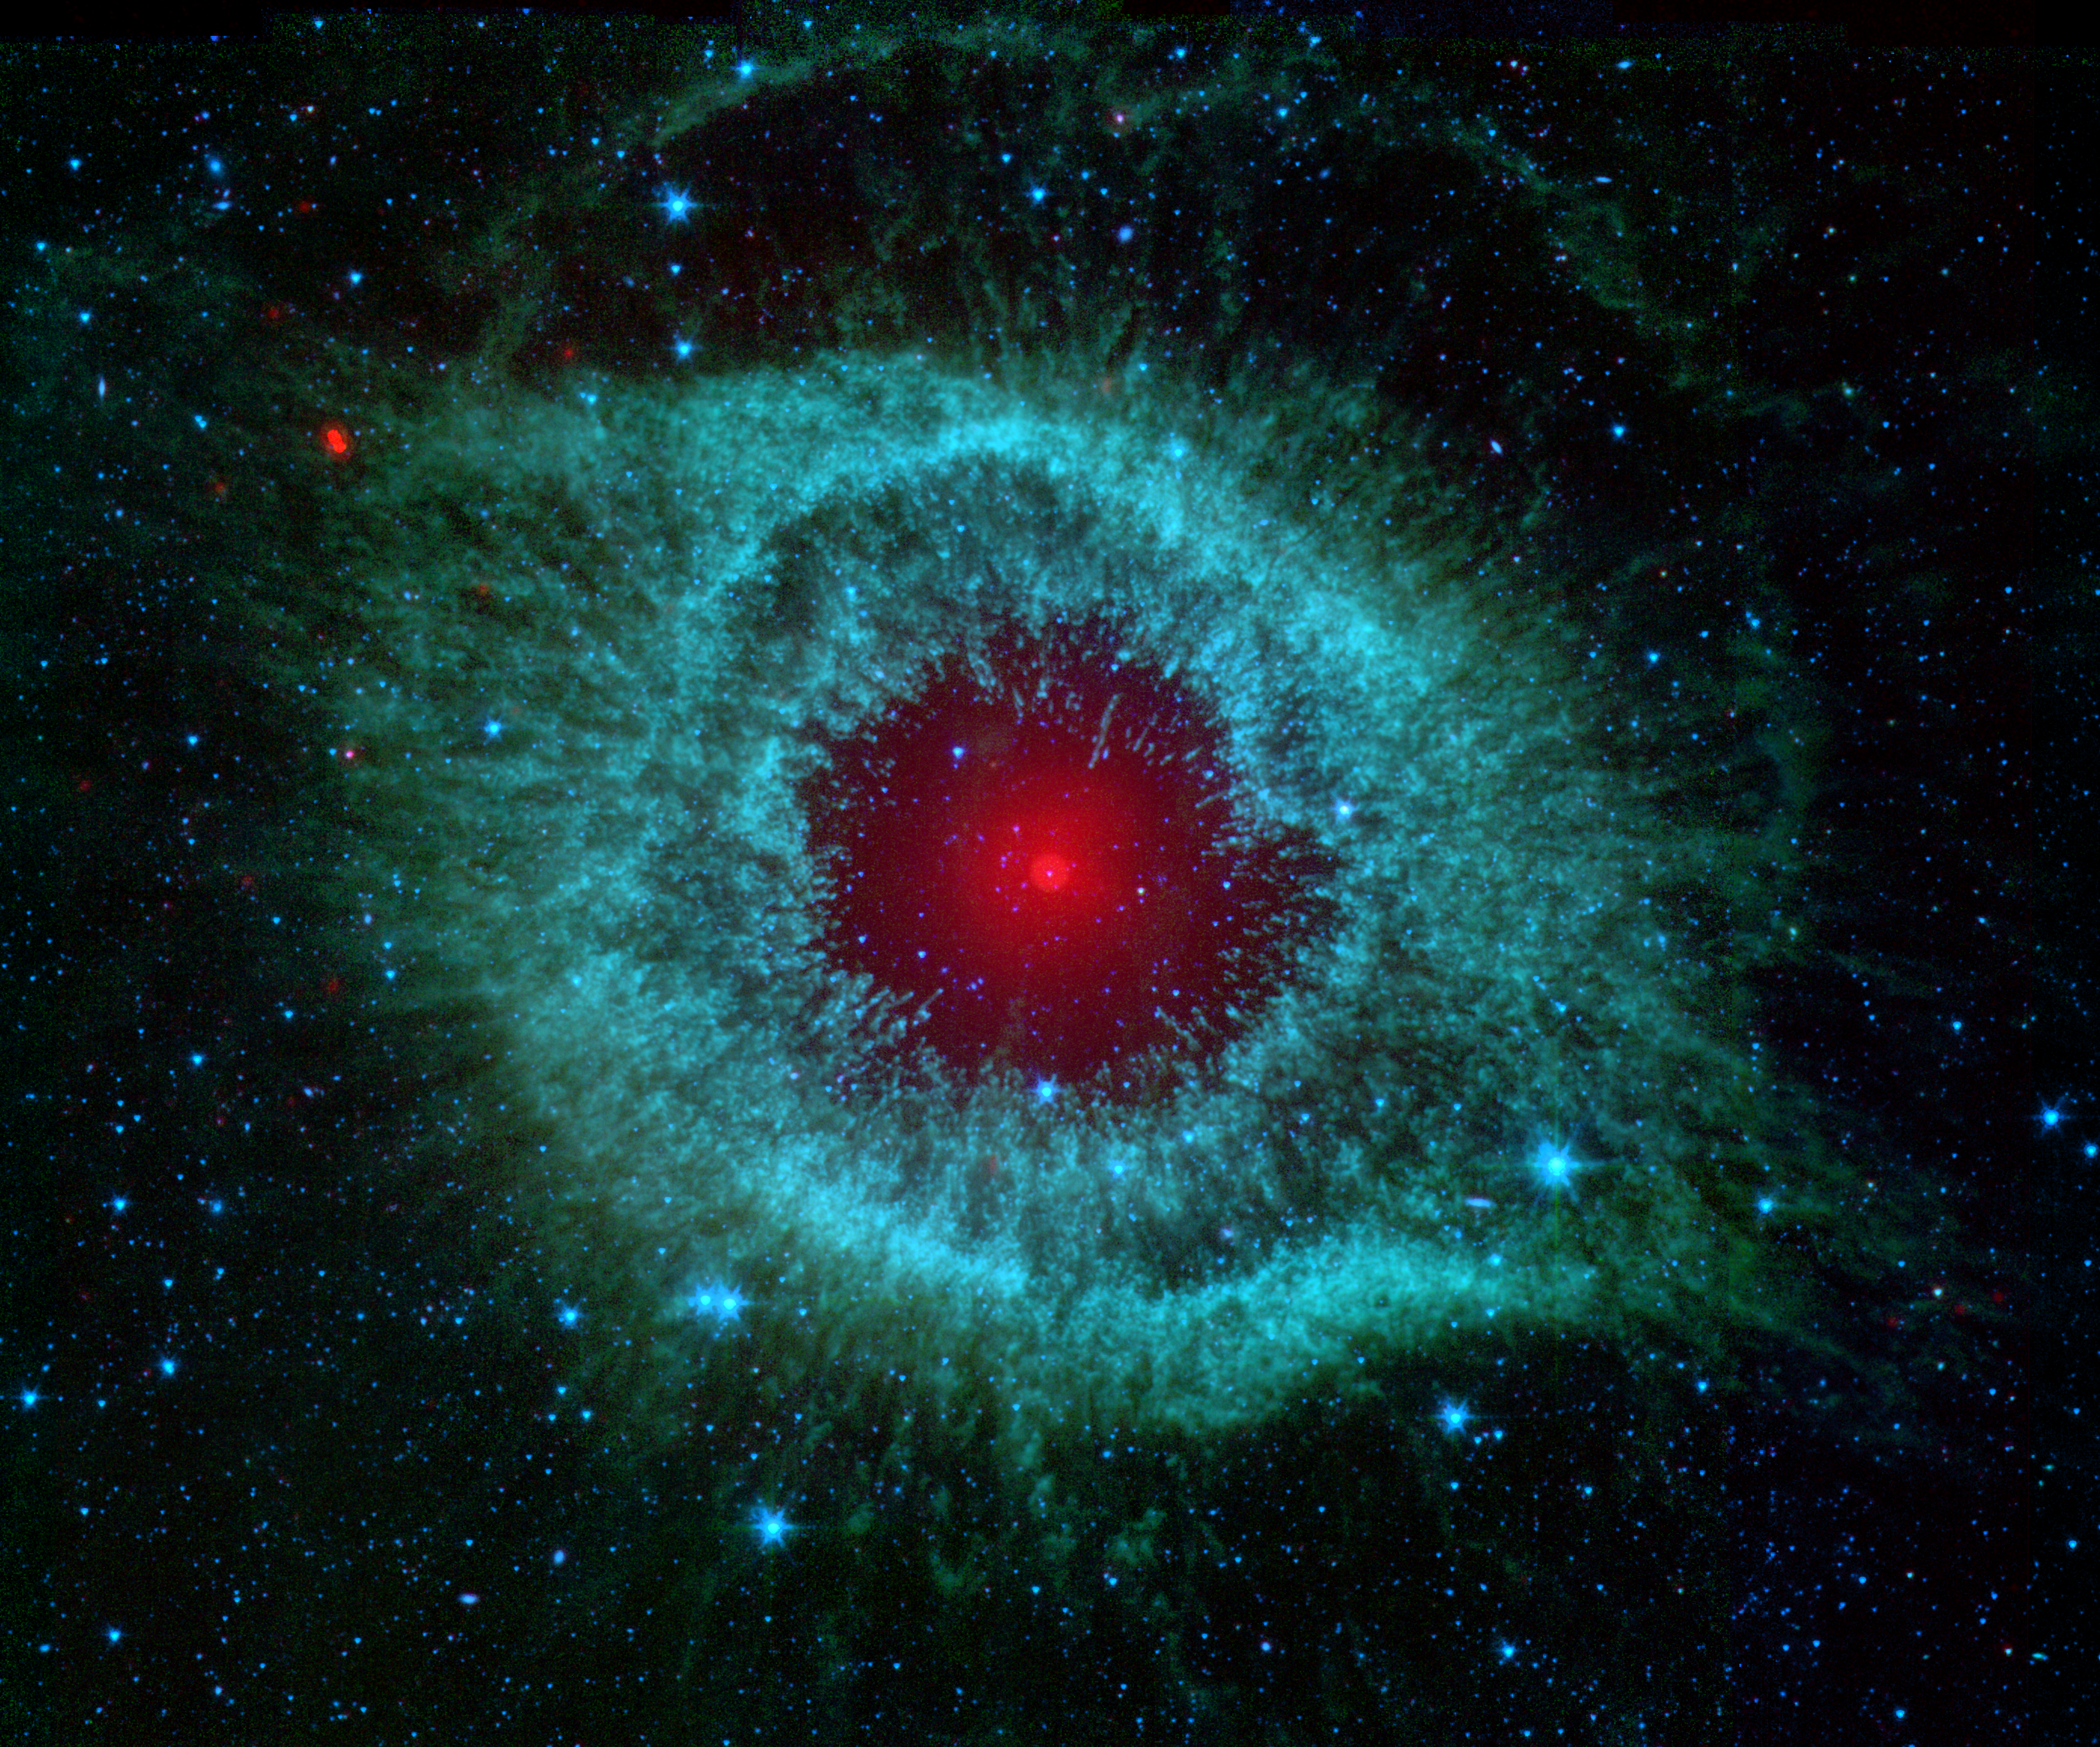

Comets Kick up Dust in Helix Nebula

This infrared image from NASA’s Spitzer Space Telescope shows the Helix nebula, a cosmic starlet often photographed by amateur astronomers for its vivid colors and eerie resemblance to a giant eye.

The nebula, located about 700 light-years away in the constellation Aquarius, belongs to a class of objects called planetary nebulae. Discovered in the 18th century, these colorful beauties were named for their resemblance to gas-giant planets like Jupiter.

Planetary nebulae are the remains of stars that once looked a lot like our sun. When sun-like stars die, they puff out their outer gaseous layers. These layers are heated by the hot core of the dead star, called a white dwarf, and shine with infrared and visible colors. Our own sun will blossom into a planetary nebula when it dies in about five billion years.

In Spitzer’s infrared view of the Helix nebula, the eye looks more like that of a green monster’s. Infrared light from the outer gaseous layers is represented in blues and greens. The white dwarf is visible as a tiny white dot in the center of the picture. The red color in the middle of the eye denotes the final layers of gas blown out when the star died.

The brighter red circle in the very center is the glow of a dusty disk circling the white dwarf (the disk itself is too small to be resolved). This dust, discovered by Spitzer’s infrared heat-seeking vision, was most likely kicked up by comets that survived the death of their star. Before the star died, its comets and possibly planets would have orbited the star in an orderly fashion. But when the star blew off its outer layers, the icy bodies and outer planets would have been tossed about and into each other, resulting in an ongoing cosmic dust storm. Any inner planets in the system would have burned up or been swallowed as their dying star expanded.

So far, the Helix nebula is one of only a few dead-star systems in which evidence for comet survivors has been found.

This image is made up of data from Spitzer’s infrared array camera and multiband imaging photometer. Blue shows infrared light of 3.6 to 4.5 microns; green shows infrared light of 5.8 to 8 microns; and red shows infrared light of 24 microns.

Credit: NASA/JPL-Caltech/Univ.of Ariz.